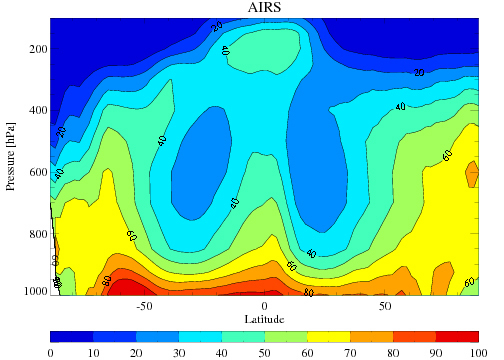

Average Tropical Relative Humidity from AIRS, Dec-Feb 2002-2005

The average tropospheric relative humidity from AIRS for the four December-February periods during 2002 through 2005.

About AIRS
The Atmospheric Infrared Sounder, AIRS, in conjunction with the Advanced Microwave Sounding Unit, AMSU, senses emitted infrared and microwave radiation from Earth to provide a three-dimensional look at Earth’s weather and climate. Working in tandem, the two instruments make simultaneous observations all the way down to Earth’s surface, even in the presence of heavy clouds. With more than 2,000 channels sensing different regions of the atmosphere, the system creates a global, three-dimensional map of atmospheric temperature and humidity, cloud amounts and heights, greenhouse gas concentrations, and many other atmospheric phenomena. Launched into Earth orbit in 2002, the AIRS and AMSU instruments fly onboard NASA’s Aqua spacecraft and are managed by NASA’s Jet Propulsion Laboratory in Pasadena, Calif., under contract to NASA. JPL is a division of the California Institute of Technology in Pasadena.

Credit: NASA/JPL